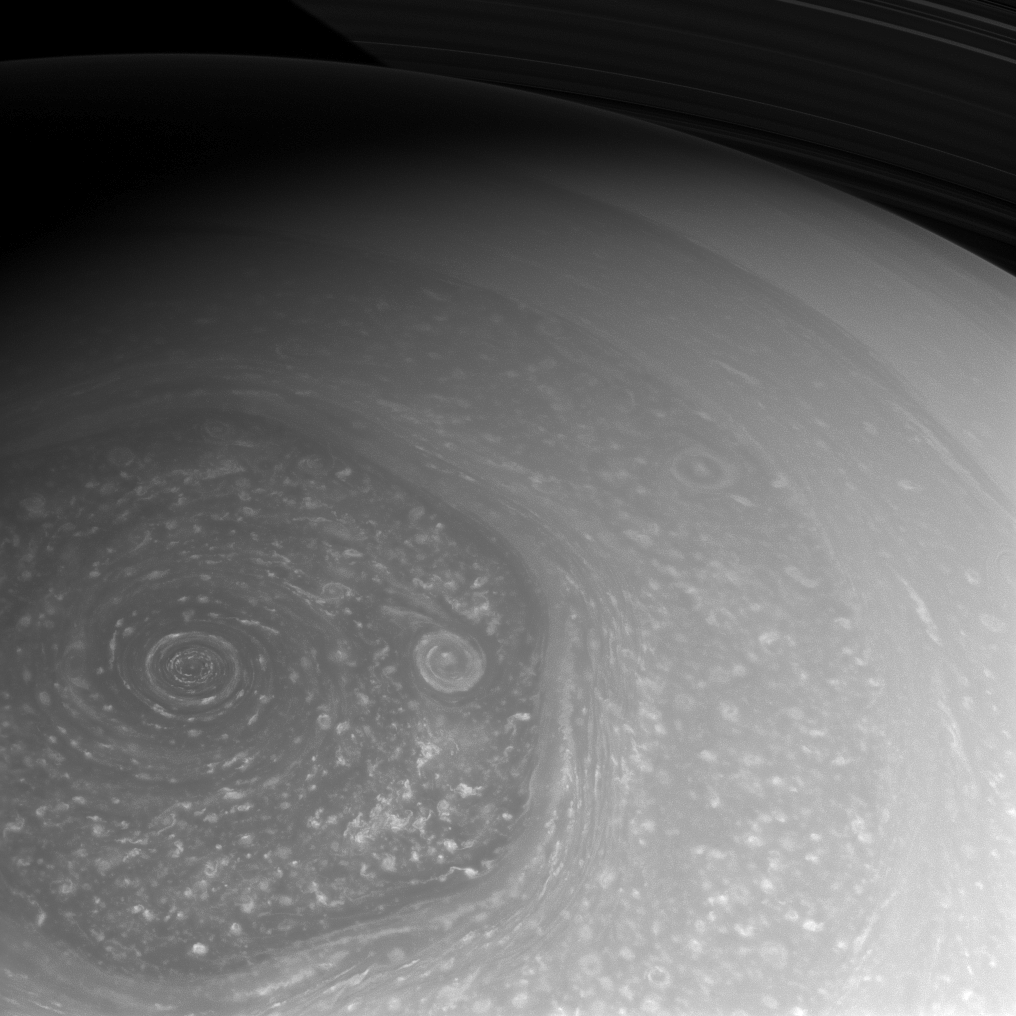

Summer is Coming!

Summer is slowly coming to Saturn’s northern hemisphere. The north pole, which was in the midst of a seven-year-long winter when Cassini arrived in 2004, is now seen basking in the sunlight of mid-spring. Cassini is taking full advantage of the sunlight to capture these amazing views of the north polar hexagon and myriad storms, large and small, that comprise the weather systems in the polar region.

This view is centered on terrain at 75 degrees north latitude, 322 degrees west longitude. The image was taken with the Cassini spacecraft wide-angle camera on Feb. 26, 2013 using a spectral filter sensitive to wavelengths of near-infrared light centered at 752 nanometers.

The view was acquired at a distance of approximately 383,000 miles (616,000 kilometers) from Saturn and at a Sun-Saturn-spacecraft, or phase, angle of 48 degrees. Image scale is 21 miles (33 kilometers) per pixel.

The Cassini-Huygens mission is a cooperative project of NASA, the European Space Agency and the Italian Space Agency. The Jet Propulsion Laboratory, a division of the California Institute of Technology in Pasadena, manages the mission for NASA’s Science Mission Directorate, Washington, D.C. The Cassini orbiter and its two onboard cameras were designed, developed and assembled at JPL. The imaging operations center is based at the Space Science Institute in Boulder, Colo.

Credit: NASA/JPL-Caltech/Space Science Institute